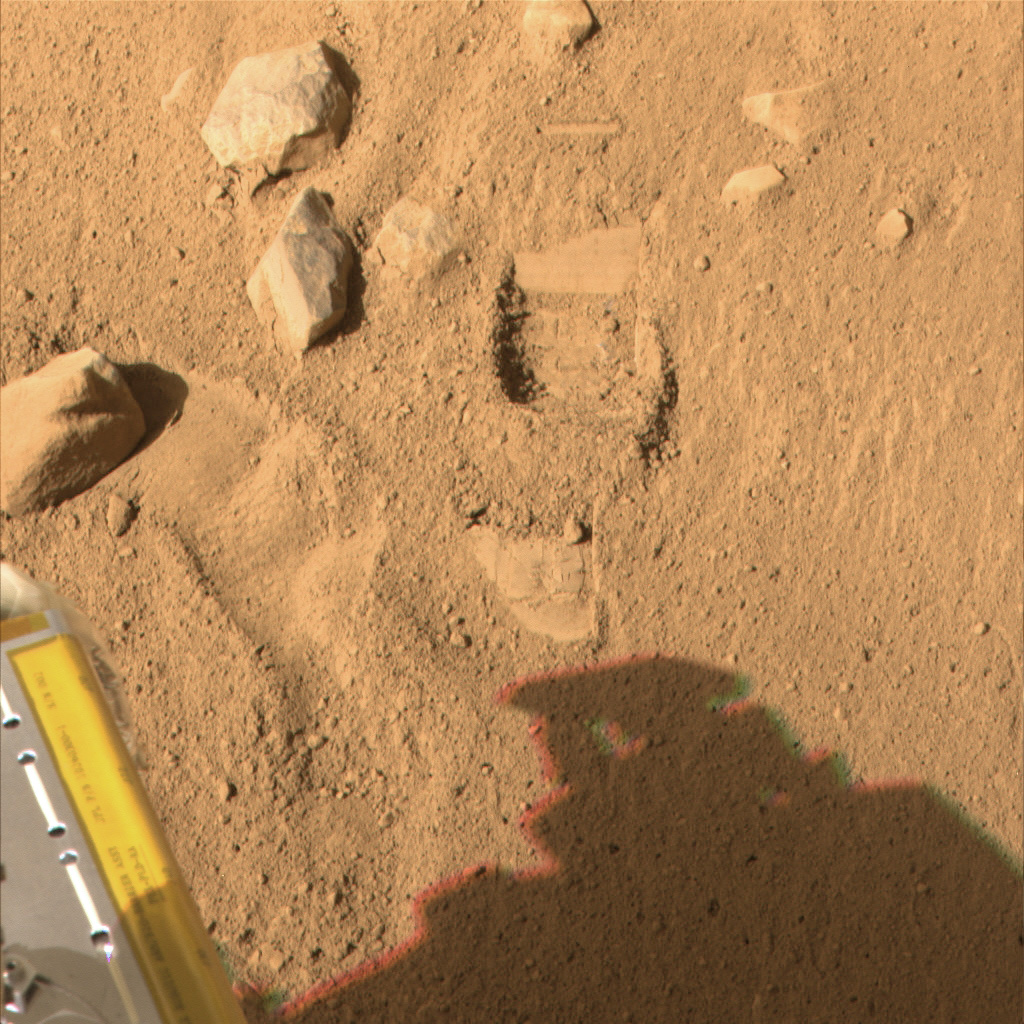

Phoenix Test Sample Site in Color

This color image, acquired by NASA’s Phoenix Mars Lander’s Surface Stereo Imager on Sol 7, the seventh day of the mission (June 1, 2008), shows the so-called “Knave of Hearts” first-dig test area to the north of the lander. The Robotic Arm’s scraping blade left a small horizontal depression above where the sample was taken.

Scientists speculate that white material in the depression left by the dig could represent ice or salts that precipitated into the soil. This material is likely the same white material observed in the sample in the Robotic Arm’s scoop.

The Phoenix Mission is led by the University of Arizona, Tucson, on behalf of NASA. Project management of the mission is by NASA’s Jet Propulsion Laboratory, Pasadena, Calif. Spacecraft development is by Lockheed Martin Space Systems, Denver.

Photojournal Note: As planned, the Phoenix lander, which landed May 25, 2008 23:53 UTC, ended communications in November 2008, about six months after landing, when its solar panels ceased operating in the dark Martian winter.

Credit: NASA/JPL-Caltech/University of Arizona/Texas A&M University